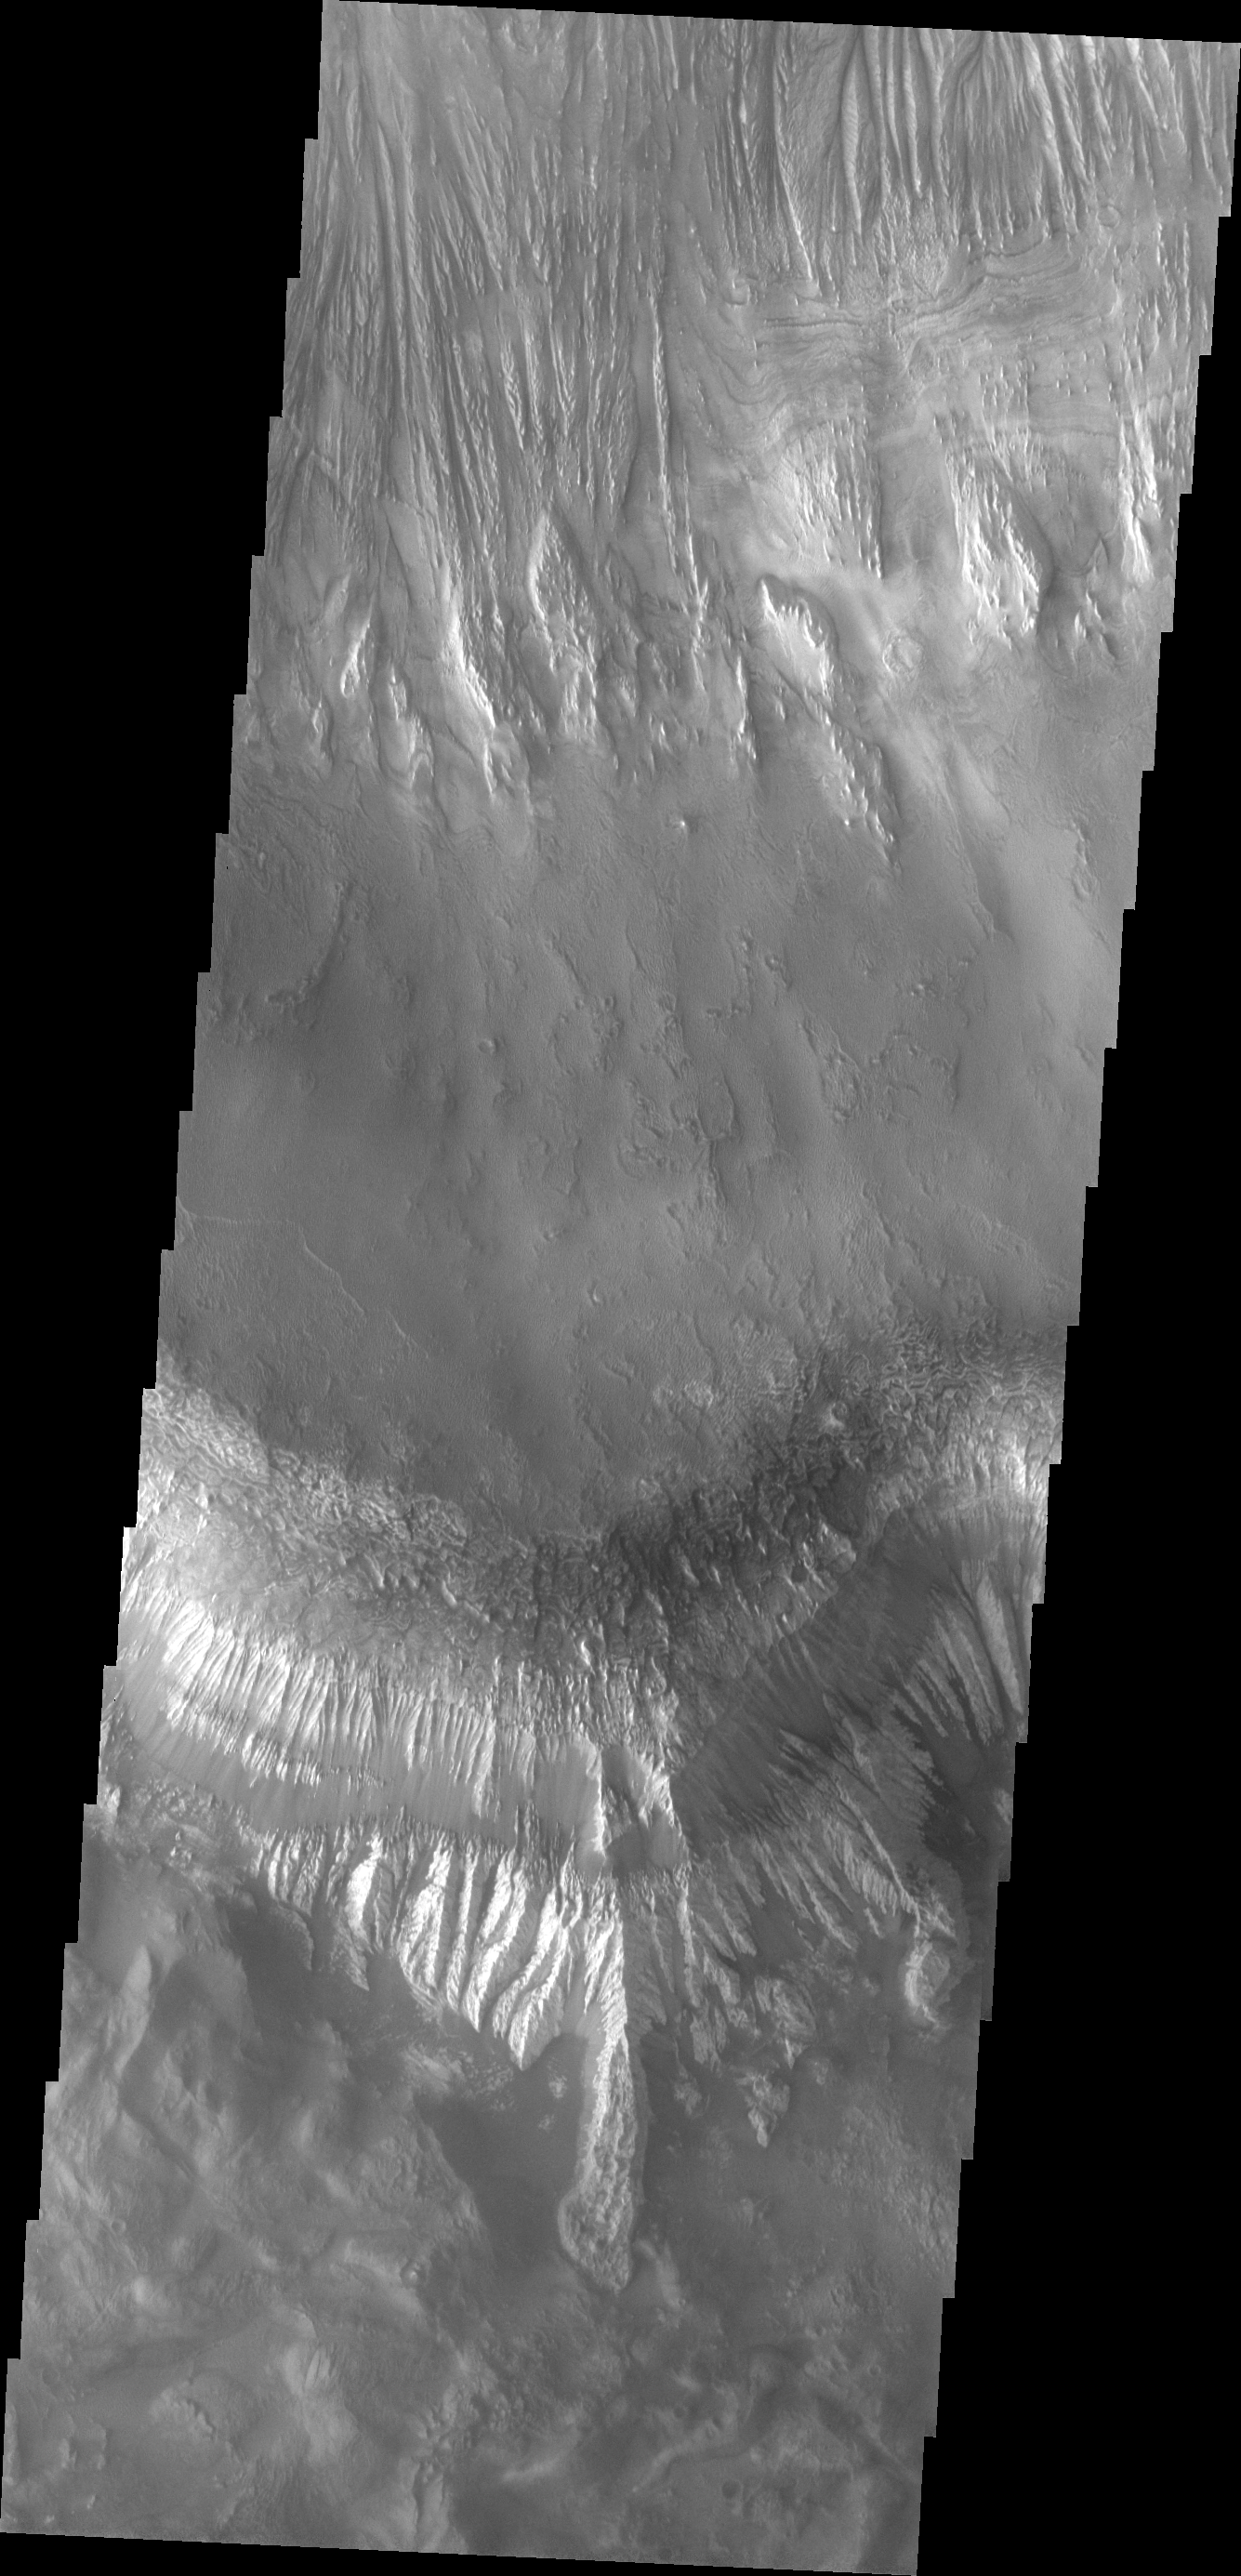

Investigating Mars: Hebes Chasma

The large mesa in the center of Hebes Chasma dominates this image. The top of the mesa is at the center of the image, with the cliff faces to the top and bottom of the image. The layering of the mesa is most easily identified in the lower part of the image. The long linear depression on the northern face indicate that wind action played a large part in eroding the mesa. Hebes Chasma is an enclosed basin not connected to Valles Marineris.

The Odyssey spacecraft has spent over 15 years in orbit around Mars, circling the planet more than 69000 times. It holds the record for longest working spacecraft at Mars. THEMIS, the IR/VIS camera system, has collected data for the entire mission and provides images covering all seasons and lighting conditions. Over the years many features of interest have received repeated imaging, building up a suite of images covering the entire feature. From the deepest chasma to the tallest volcano, individual dunes inside craters and dune fields that encircle the north pole, channels carved by water and lava, and a variety of other feature, THEMIS has imaged them all. For the next several months the image of the day will focus on the Tharsis volcanoes, the various chasmata of Valles Marineris, and the major dunes fields. We hope you enjoy these images!

Credit: NASA/JPL-Caltech/ASU